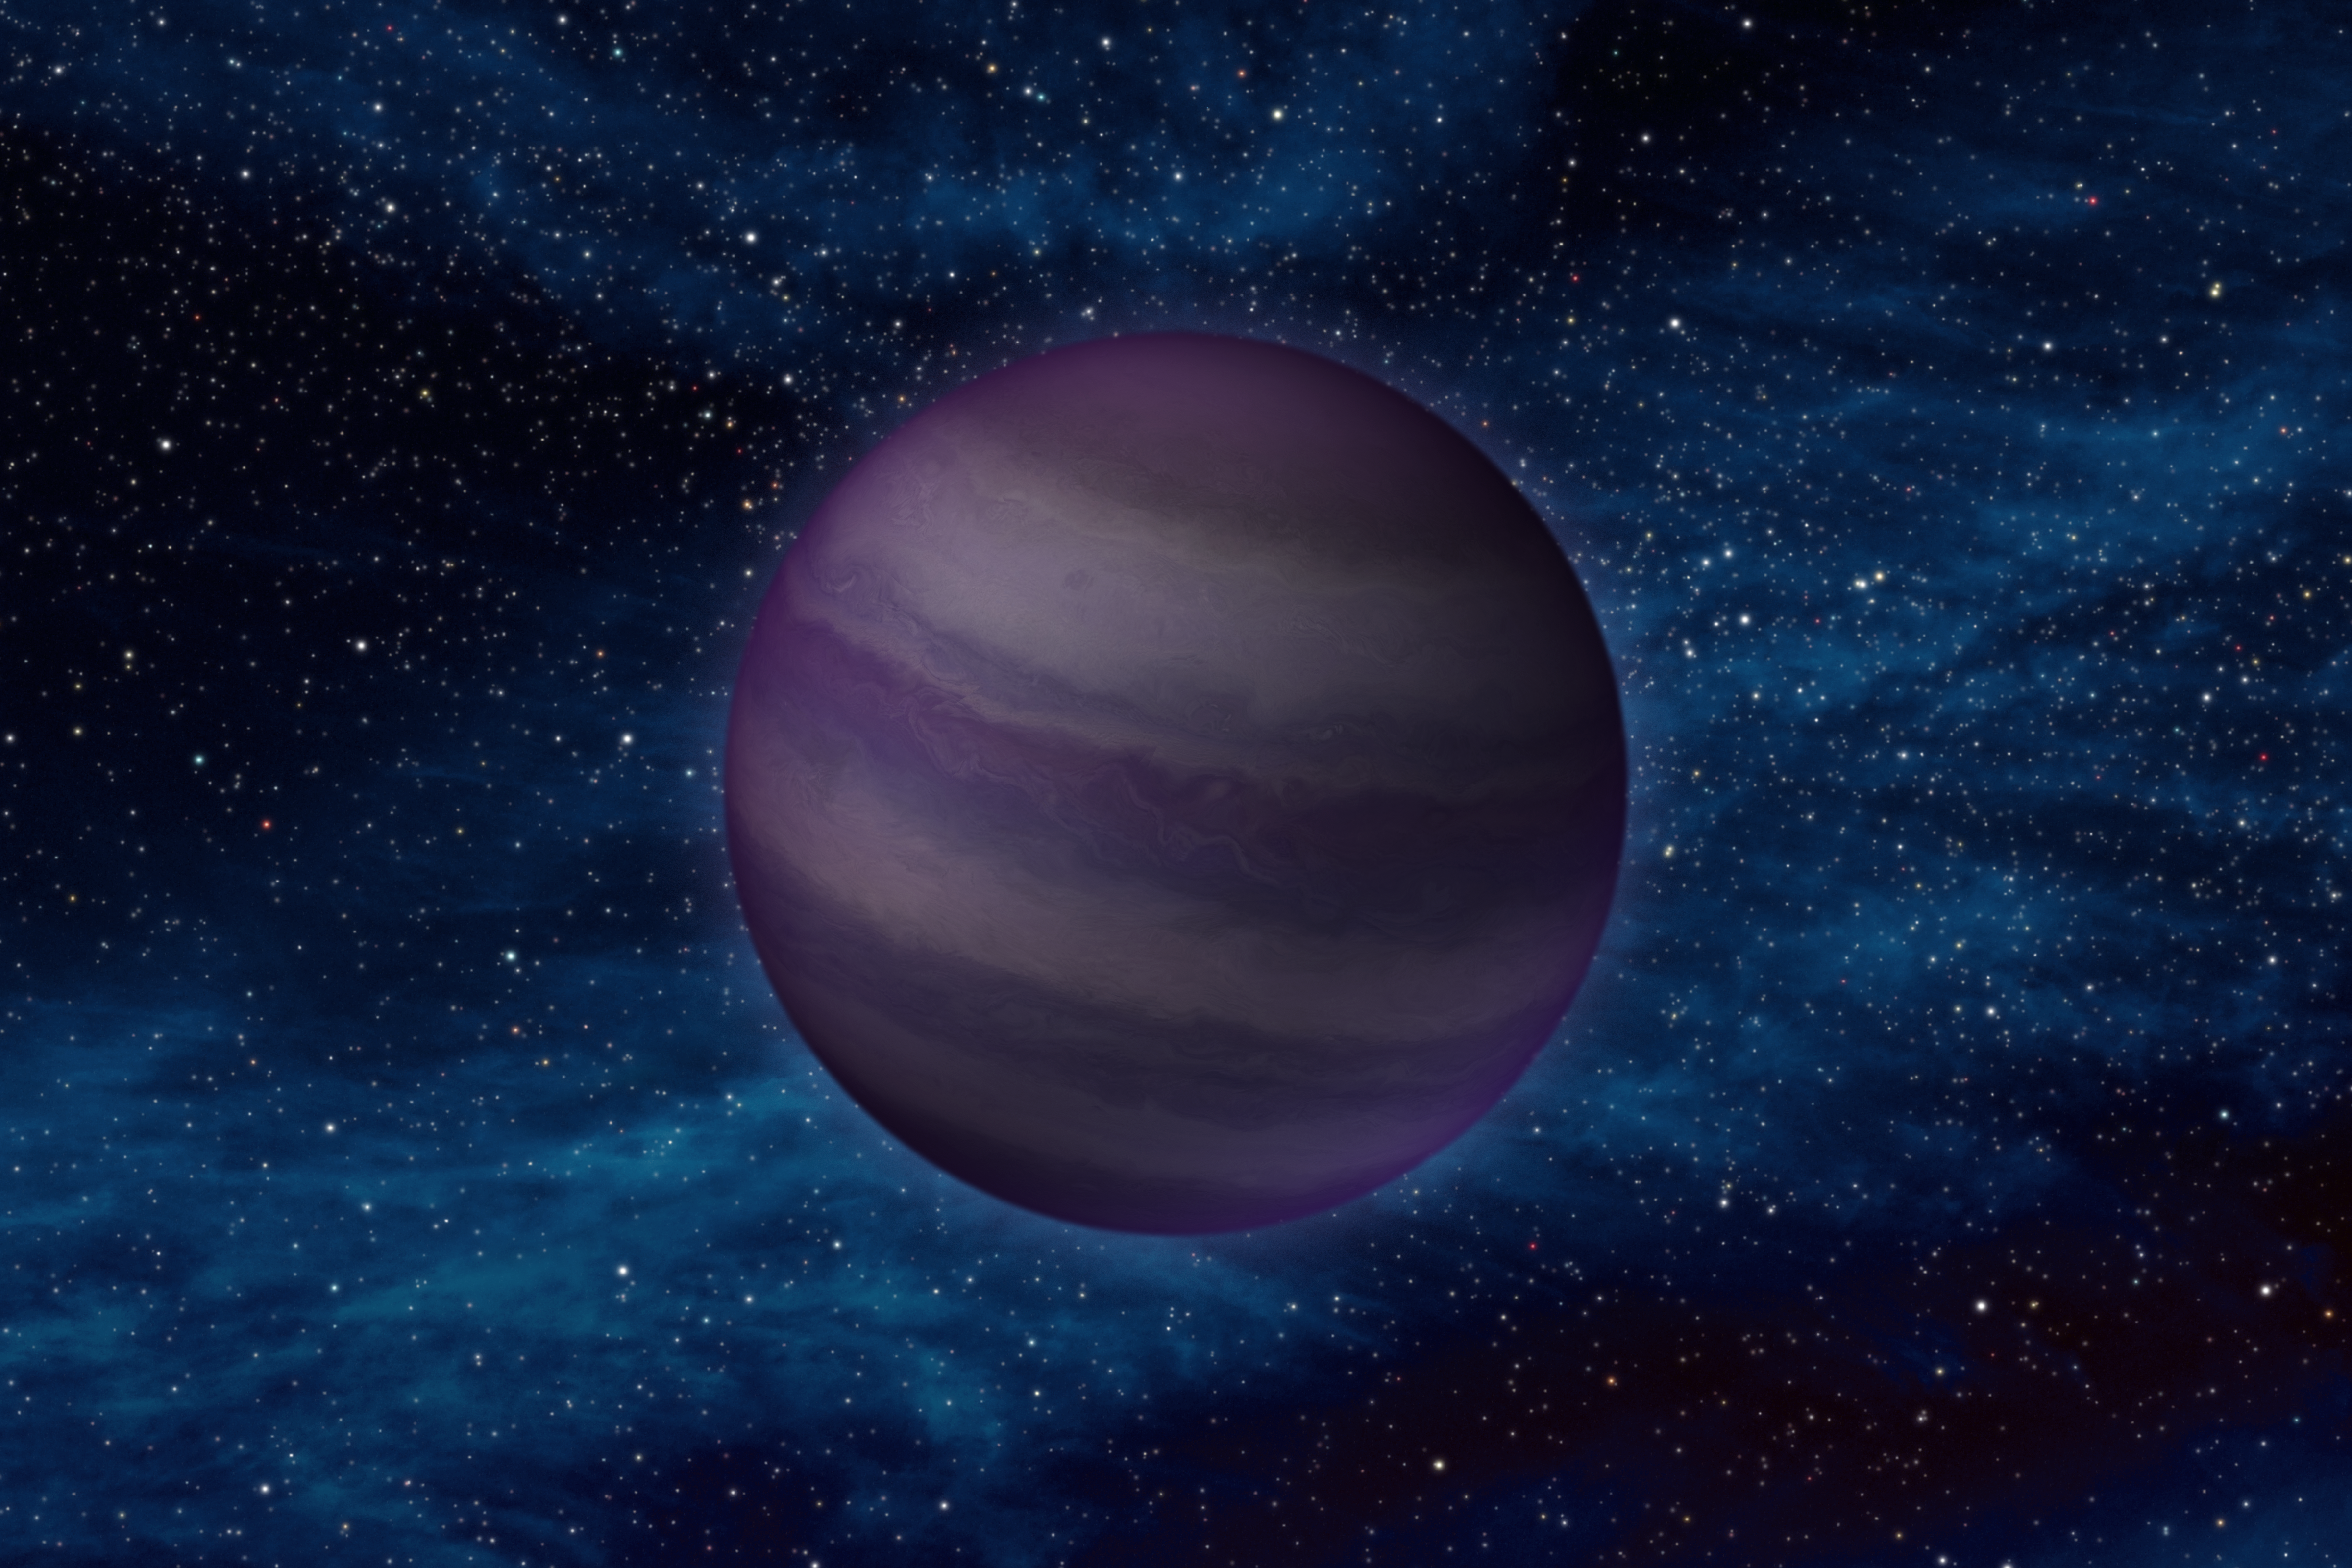

‘Y Dwarf’ Chillin’ in Space (Artist’s Concept)

This artist’s conception illustrates what a “Y dwarf” might look like. Y dwarfs are the coldest star-like bodies known, with temperatures that can be even cooler than the human body. NASA’s Wide-field Infrared Survey Explorer uncovered these elusive objects for the first time, using its heat-sensing, infrared vision. The telescope found six Y dwarfs, ranging in atmospheric temperatures from 350 degrees Fahrenheit (175 degrees Celsius) to less than about 80 degrees Fahrenheit (25 degrees Celsius).

Y dwarfs belong to a larger family of objects called brown dwarfs. Brown dwarfs begin their lives like stars but they never accumulate enough mass to fuse atoms steadily at their cores and shine with starlight — as our sun does so well. Instead, they fade and cool with time, giving off most of their light in infrared wavelengths.

WISE was able to pick up this faint glow for six Y dwarfs, which are the coldest class of brown dwarfs and the latest letter in the stellar classification scheme. This scheme describes stars of all temperatures, beginning with the hottest “O” stars and now ending with the coldest Y dwarfs. The entire scheme includes the classes: O, B, A, F, G, K, M, L, T, Y. Our yellow sun belongs to the G class of stars. M stars are colder than our sun, and reddish in color.

While the O through K classes are all considered stars, M and L objects are a mixture of stars and brown dwarfs, and T and Y objects are all brown dwarfs. The term “brown dwarfs” was chosen because at that time, astronomers didn’t know what colors these objects would actually have at the visible wavelengths our eyes see, and brown is not a true color of light (there are no “brown photons”). Astronomers now know that T dwarfs would appear reddish, or magenta, to the eye. But they are not certain what color Y dwarfs are, since these objects have not been detected at visible wavelengths. The purple color shown here was chosen mainly for artistic reasons. In addition, the Y dwarf is illustrated as reflecting a faint amount of visible starlight from interstellar space.

JPL manages the Wide-field Infrared Survey Explorer for NASA’s Science Mission Directorate, Washington. The principal investigator, Edward Wright, is at UCLA. The mission was competitively selected under NASA’s Explorers Program managed by the Goddard Space Flight Center, Greenbelt, Md. The science instrument was built by the Space Dynamics Laboratory, Logan, Utah, and the spacecraft was built by Ball Aerospace & Technologies Corp., Boulder, Colo. Science operations and data processing take place at the Infrared Processing and Analysis Center at the California Institute of Technology in Pasadena. Caltech manages JPL for NASA.

Credit: NASA/JPL-Caltech